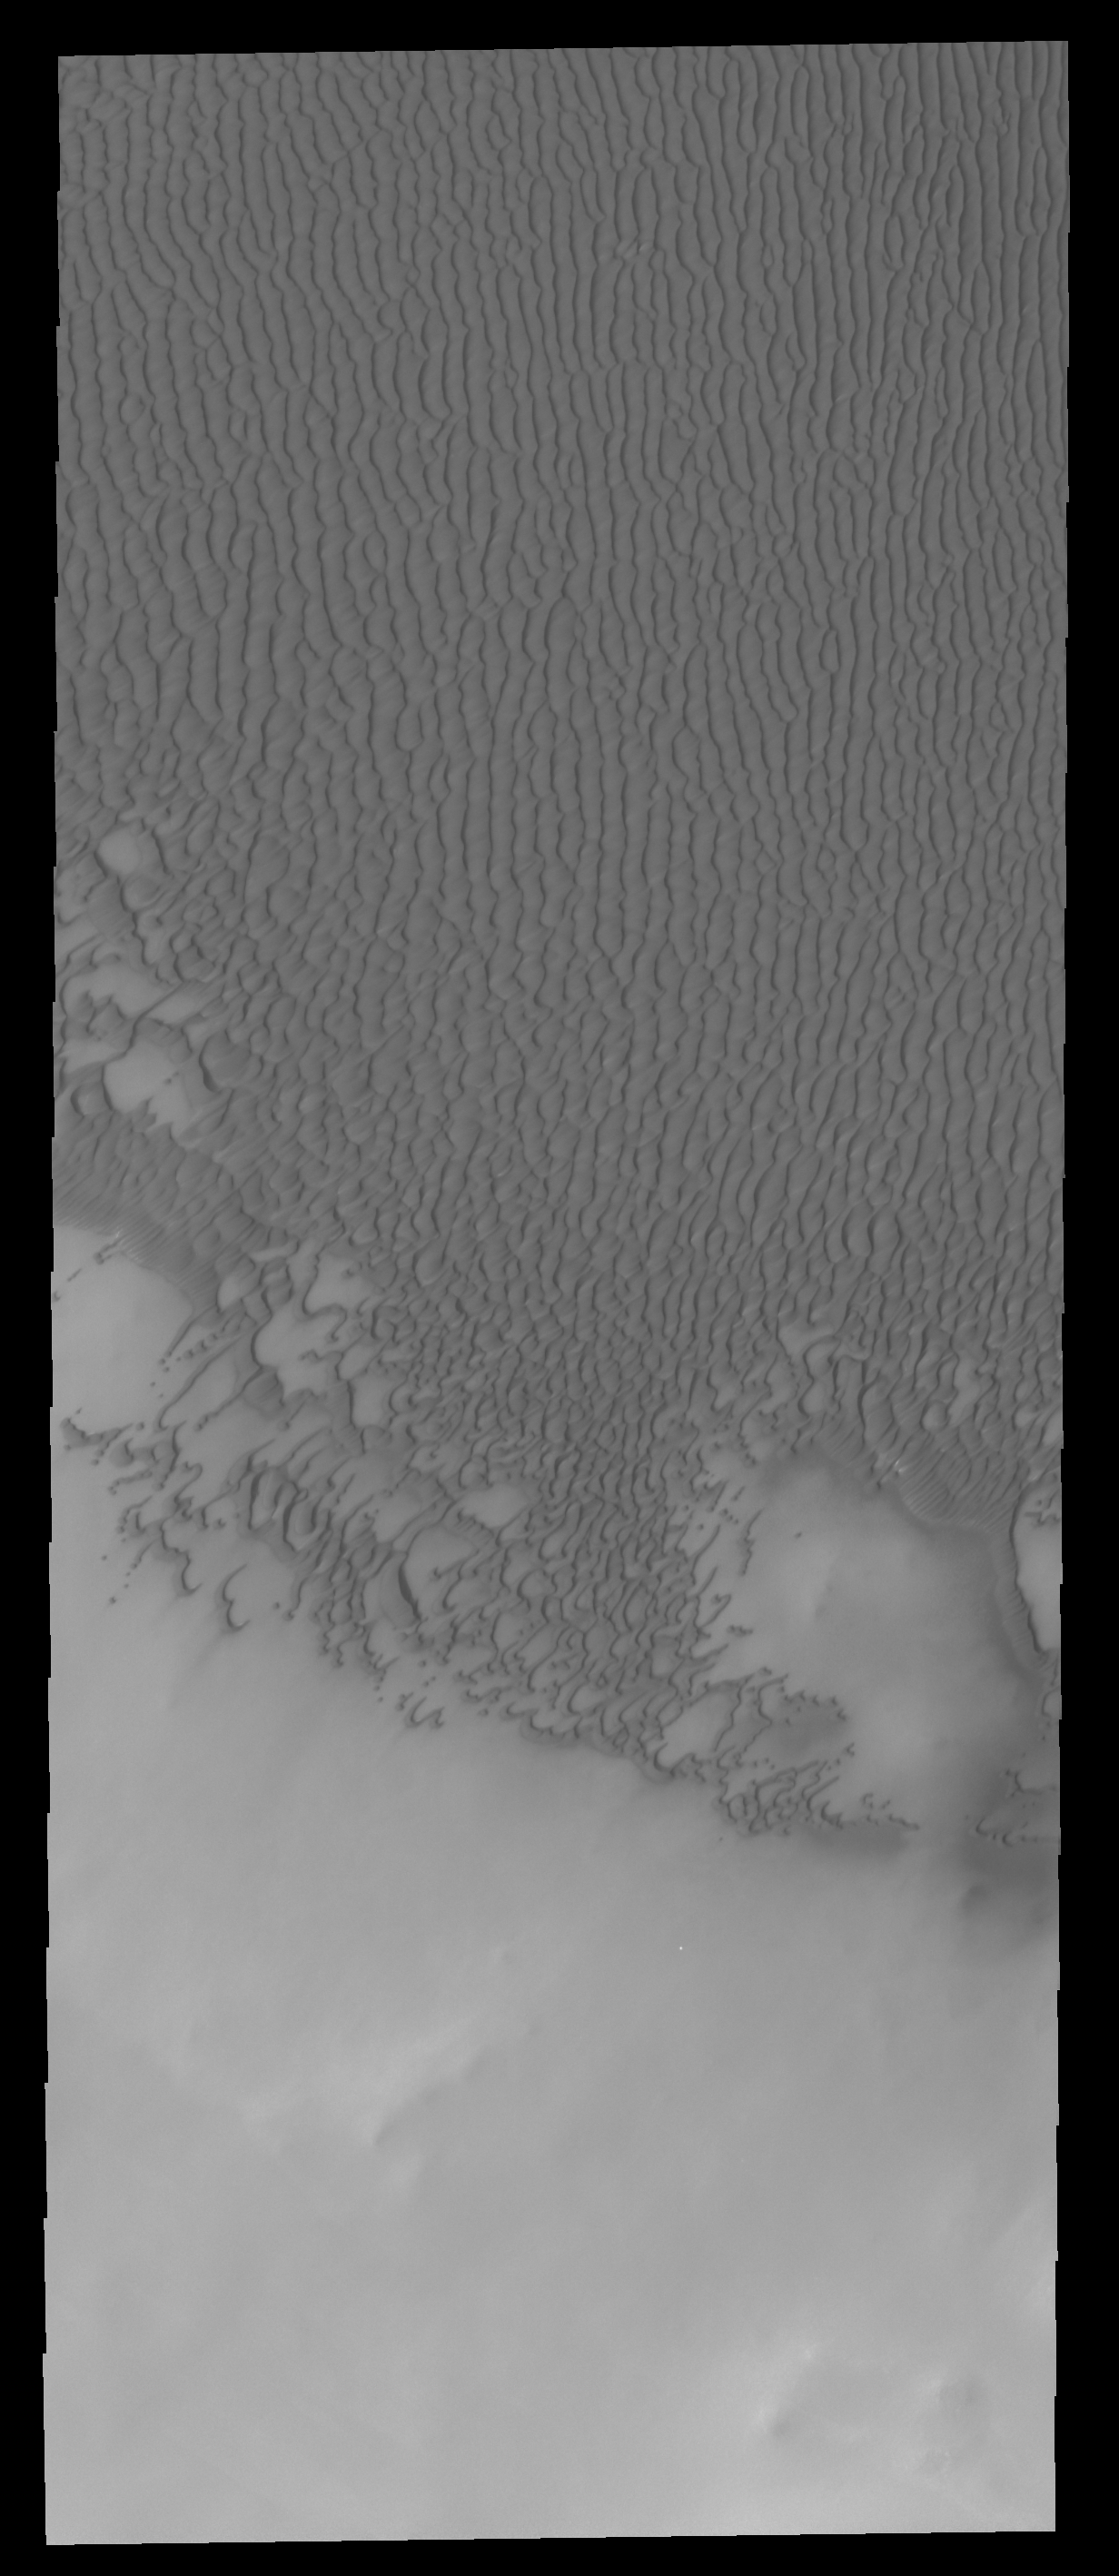

Olympia Undae

The sand dunes in this VIS image are part of Olympia Undae, a huge sand sea located near the north polar cap.

Credit: NASA/JPL-Caltech/ASU